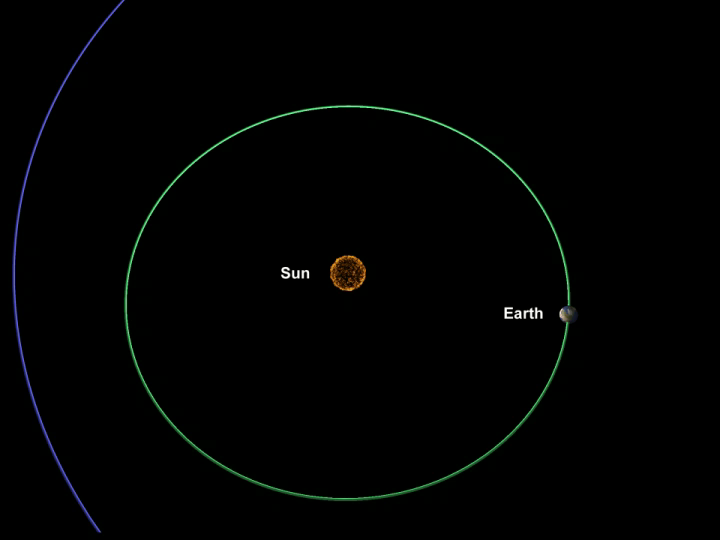

The Road to Tempel (Artist’s Concept)

Quick Time Movie for PIA02106 The Road to Tempel

This animation chronicles the travels of NASA’s Deep Impact spacecraft, from its launch in January of 2005 to its dramatic impact 172 days later with comet Tempel 1. The times listed below were updated on July 2, 2005, and differ from those referred to in the animation.

The final phase of the mission, called the encounter phase, includes two targeting maneuvers, the last of which occurs at 5:07 p.m. Pacific time (8:07 p.m. Eastern time), July 2. Six hours later, the spacecraft releases an impactor into the path of the charging comet. Twelve minutes later, the remaining craft, called the flyby, steers itself away from the comet’s path. The free impactor then autonomously fine-tunes its trajectory, with the goal of hitting the sunlit side of Tempel 1. Impact is scheduled to occur at 10:52 p.m. Pacific time, July 3 (1:52 a.m. Eastern time, July 4).

The flyby spacecraft will watch the collision from the sidelines, snapping pictures up to 13 minutes after impact. At that point, the craft stops taking images and enters a protective mode, in which its shields block dust from the comet’s inner coma. Fifty-nine minutes after impact, the flyby turns around for one last photo opportunity.

Credit: NASA/JPL-Caltech